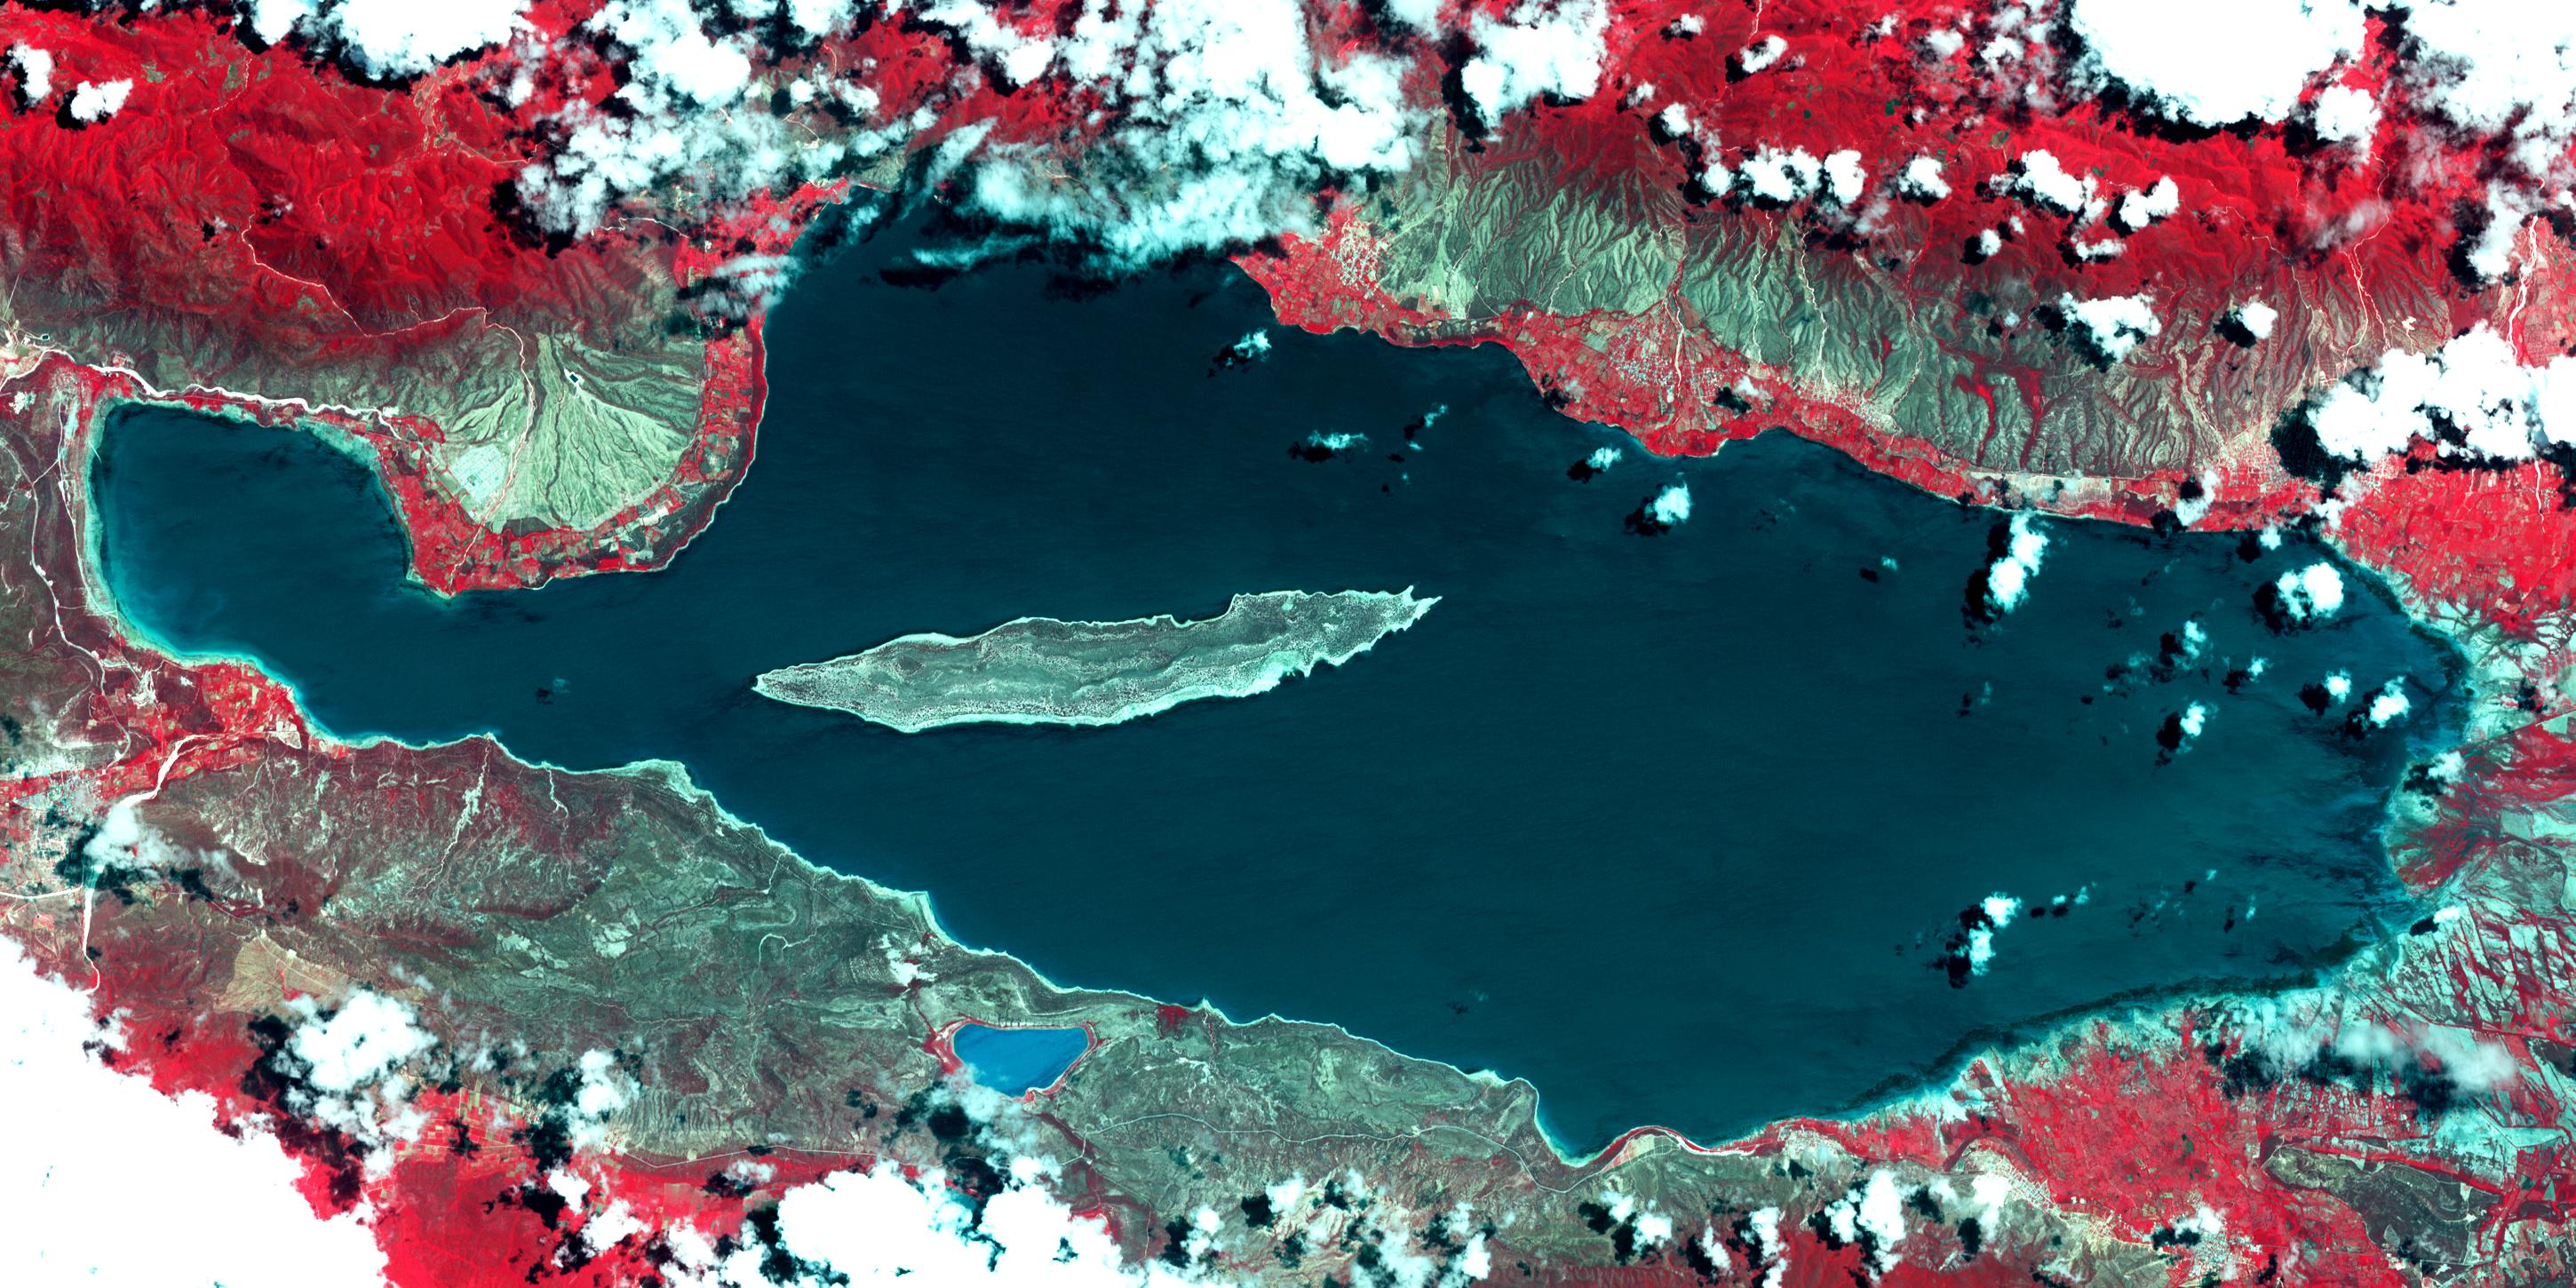

Lake Enriquillo, Dominican Republic

Lake Enriquillo is a hypersaline lake in the Dominican Republic. In 2004, the lake covered an area of 164 square kilometers; by 2011, it had doubled in size and grown to 350 km2, inundating farmland and homes. Various reasons for the flooding include increases in rainfall; increase of sediments going into the lake, raising the lakebed; and milder temperatures, reducing surface evaporation. The lake is home to the largest population of American crocodiles in the Caribbean. The images were acquired October 26, 2003 and June 10, 2017, cover an area of 22.7 by 45.4 km, and are located at 18.5 degrees north, 71.6 degrees west.

With its 14 spectral bands from the visible to the thermal infrared wavelength region and its high spatial resolution of 15 to 90 meters (about 50 to 300 feet), ASTER images Earth to map and monitor the changing surface of our planet. ASTER is one of five Earth-observing instruments launched Dec. 18, 1999, on Terra. The instrument was built by Japan’s Ministry of Economy, Trade and Industry. A joint U.S./Japan science team is responsible for validation and calibration of the instrument and data products.

The broad spectral coverage and high spectral resolution of ASTER provides scientists in numerous disciplines with critical information for surface mapping and monitoring of dynamic conditions and temporal change. Example applications are: monitoring glacial advances and retreats; monitoring potentially active volcanoes; identifying crop stress; determining cloud morphology and physical properties; wetlands evaluation; thermal pollution monitoring; coral reef degradation; surface temperature mapping of soils and geology; and measuring surface heat balance.

The U.S. science team is located at NASA’s Jet Propulsion Laboratory, Pasadena, Calif. The Terra mission is part of NASA’s Science Mission Directorate, Washington, D.C.

Credit: NASA/METI/AIST/Japan Space Systems, and U.S./Japan ASTER Science Team